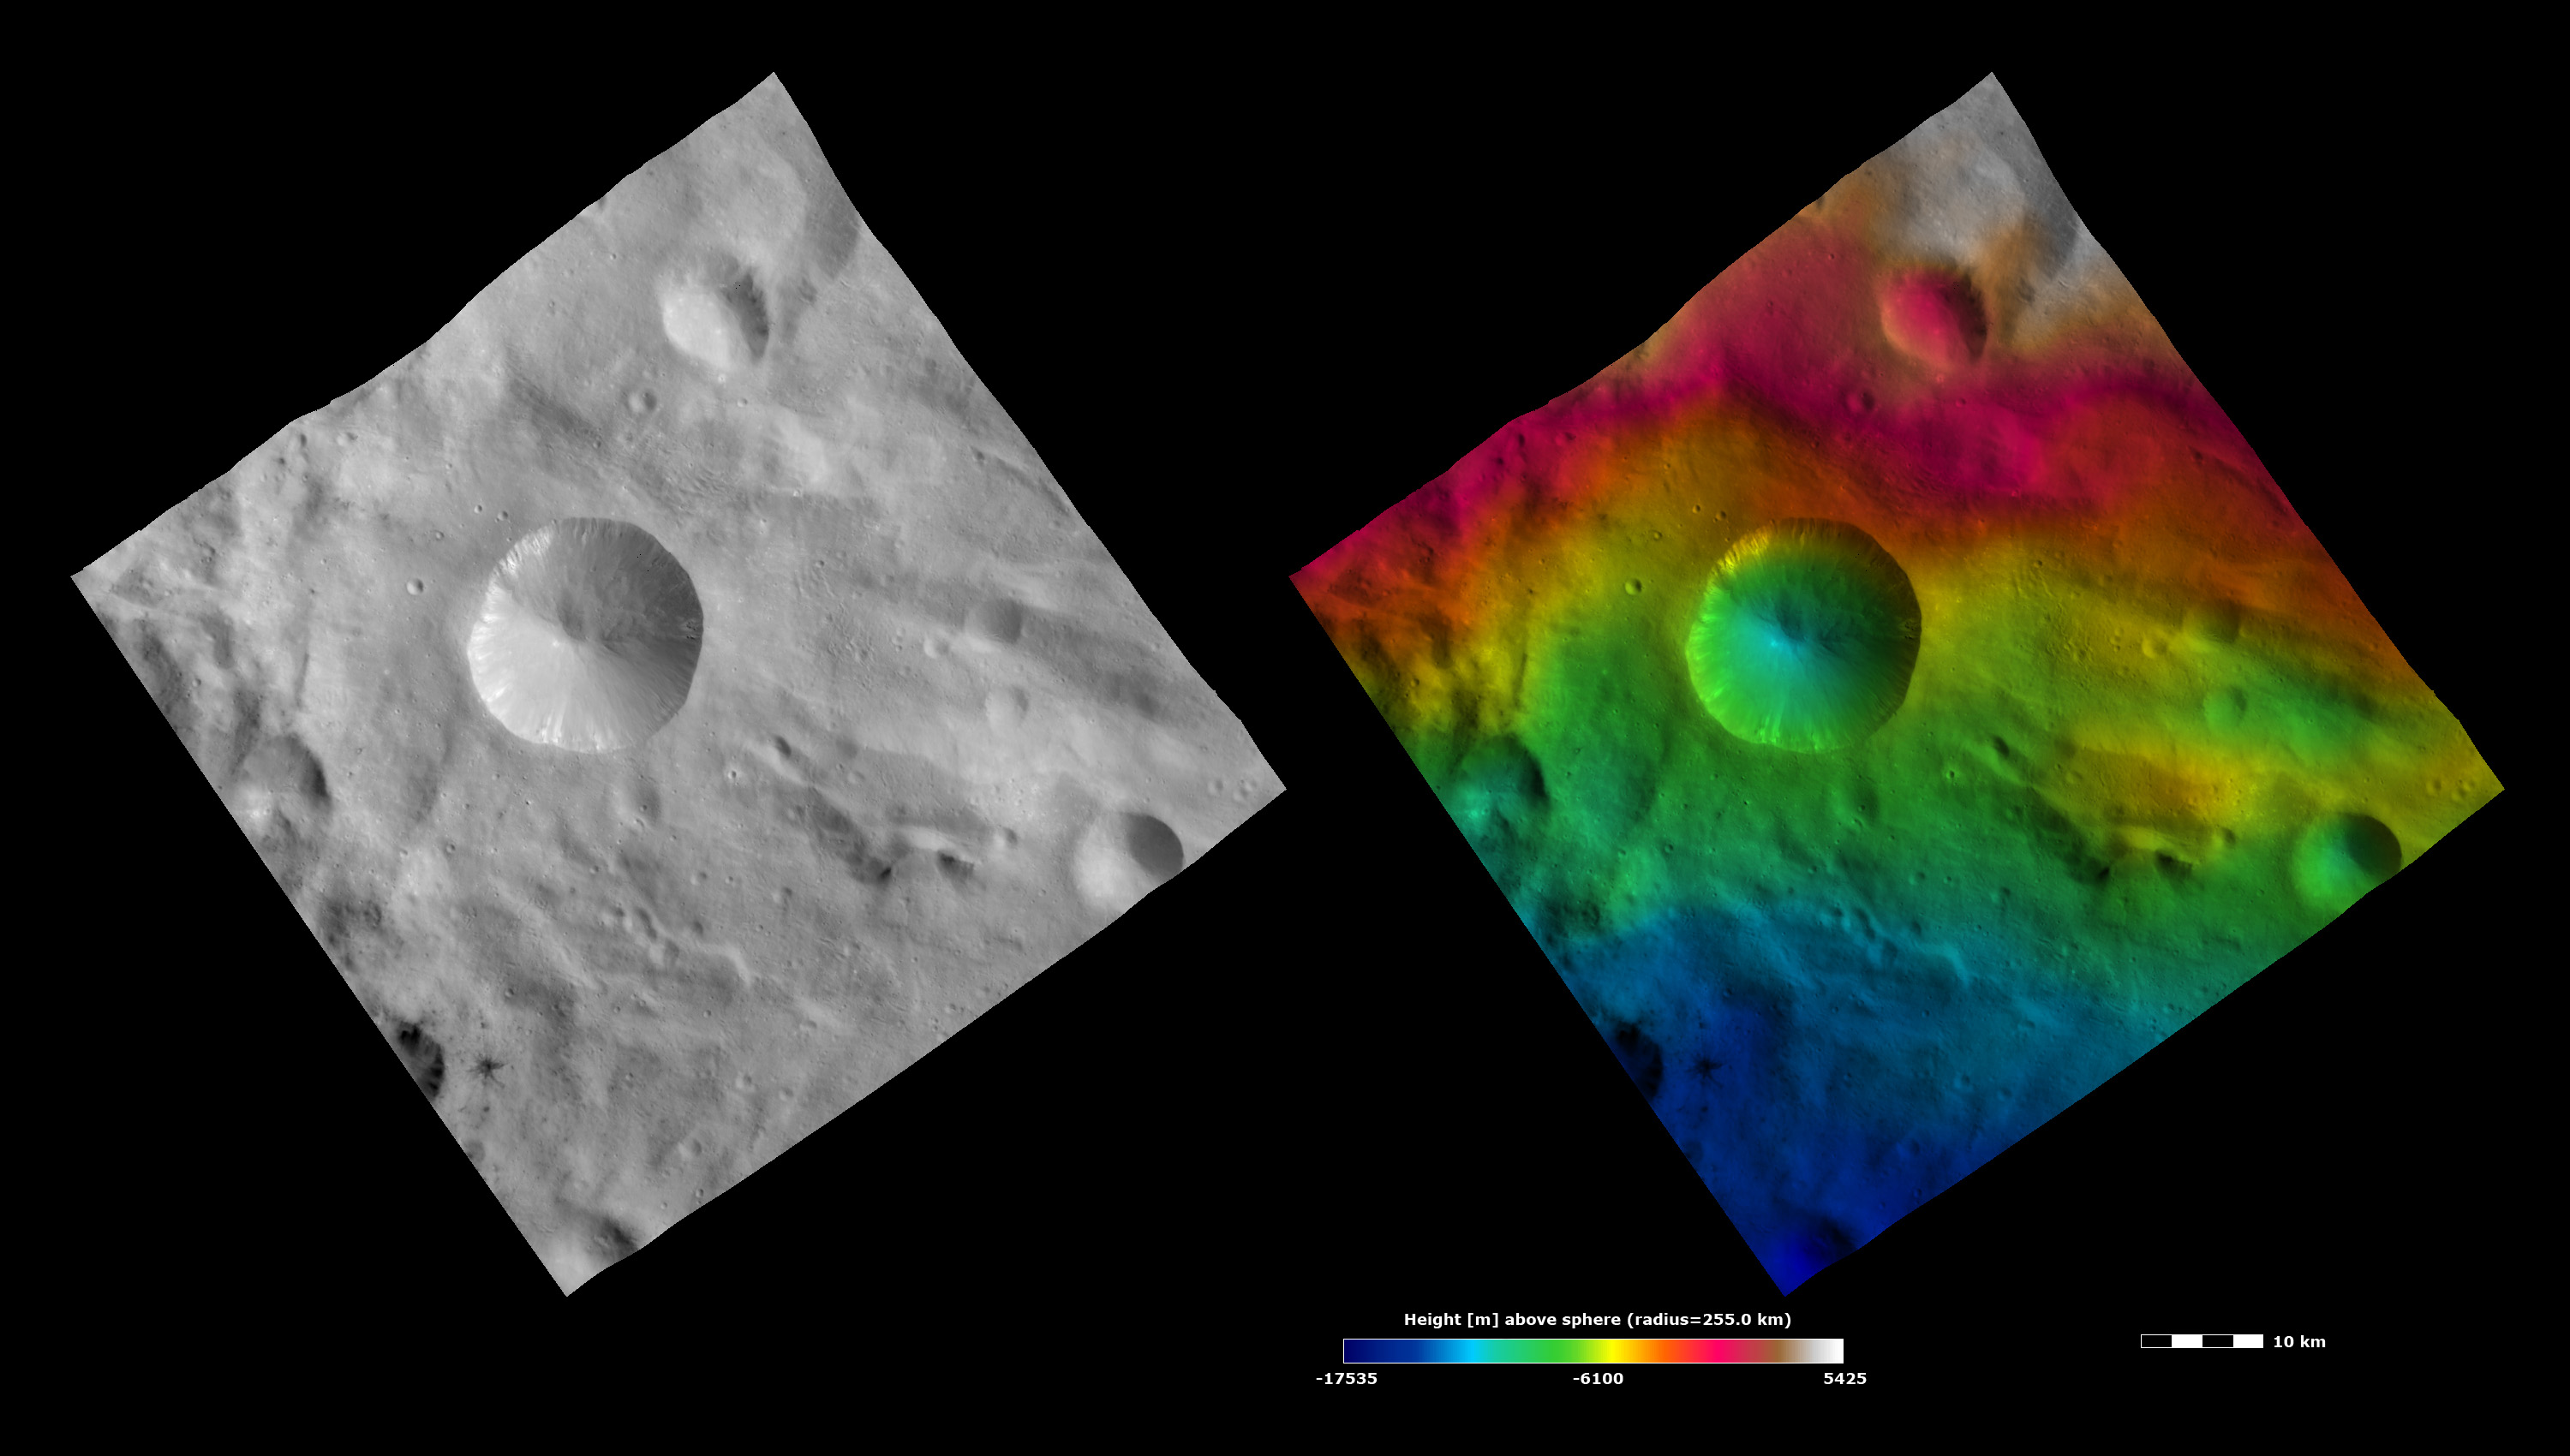

Topography and Albedo Image of Sextilia Crater

These Dawn FC (framing camera) images show Sextilia crater, after which Sextilia quadrangle is named. The left image is a brightness image, which is taken directly through the clear filter of the FC and shows the brightness and darkness of the surface. The right image uses the same brightness image as its base but then a color-coded height representation of the topography is overlain onto it. The topography is calculated from a set of images that were observed from different viewing directions. The various colors correspond to the height of the area. The white and red areas in the top half of the image are the highest areas and the blue areas in the bottom of the image are the lowest areas. Sextilia crater is the crater about 15 kilometers (9 miles) in diameter, offset to the west of the center of the images. Bright material is seen slumping into the center of Sextilia crater from the rim in the brightness image. Also visible in the brightness image are some boulders just below the eastern rim of Sextilia crater. The crater rim is fresh and reasonably sharp, which is clear in the abrupt change of color on the northern rim of the crater in the color-coded height image.

These images are located in Vesta’s Sextilia quadrangle and the center of the image is 40.5 degrees south latitude, 148.1 degrees east longitude. NASA’s Dawn spacecraft obtained this image with its framing camera on Oct. 13, 2011. This image was taken through the camera’s clear filter. The distance to the surface of Vesta is 700 kilometers (435 miles) and the image has a resolution of about 70 meters (230 feet) per pixel. This image was acquired during the HAMO (high-altitude mapping orbit) phase of the mission. The images are lambert-azimuthal map projected.

The Dawn mission to Vesta and Ceres is managed by NASA’s Jet Propulsion Laboratory, a division of the California Institute of Technology in Pasadena, for NASA’s Science Mission Directorate, Washington. UCLA is responsible for overall Dawn mission science. The Dawn framing cameras have been developed and built under the leadership of the Max Planck Institute for Solar System Research, Katlenburg-Lindau, Germany, with significant contributions by DLR German Aerospace Center, Institute of Planetary Research, Berlin, and in coordination with the Institute of Computer and Communication Network Engineering, Braunschweig. The framing camera project is funded by the Max Planck Society, DLR, and NASA/JPL.

Credit: NASA/JPL-Caltech/UCLA/MPS/DLR/IDA